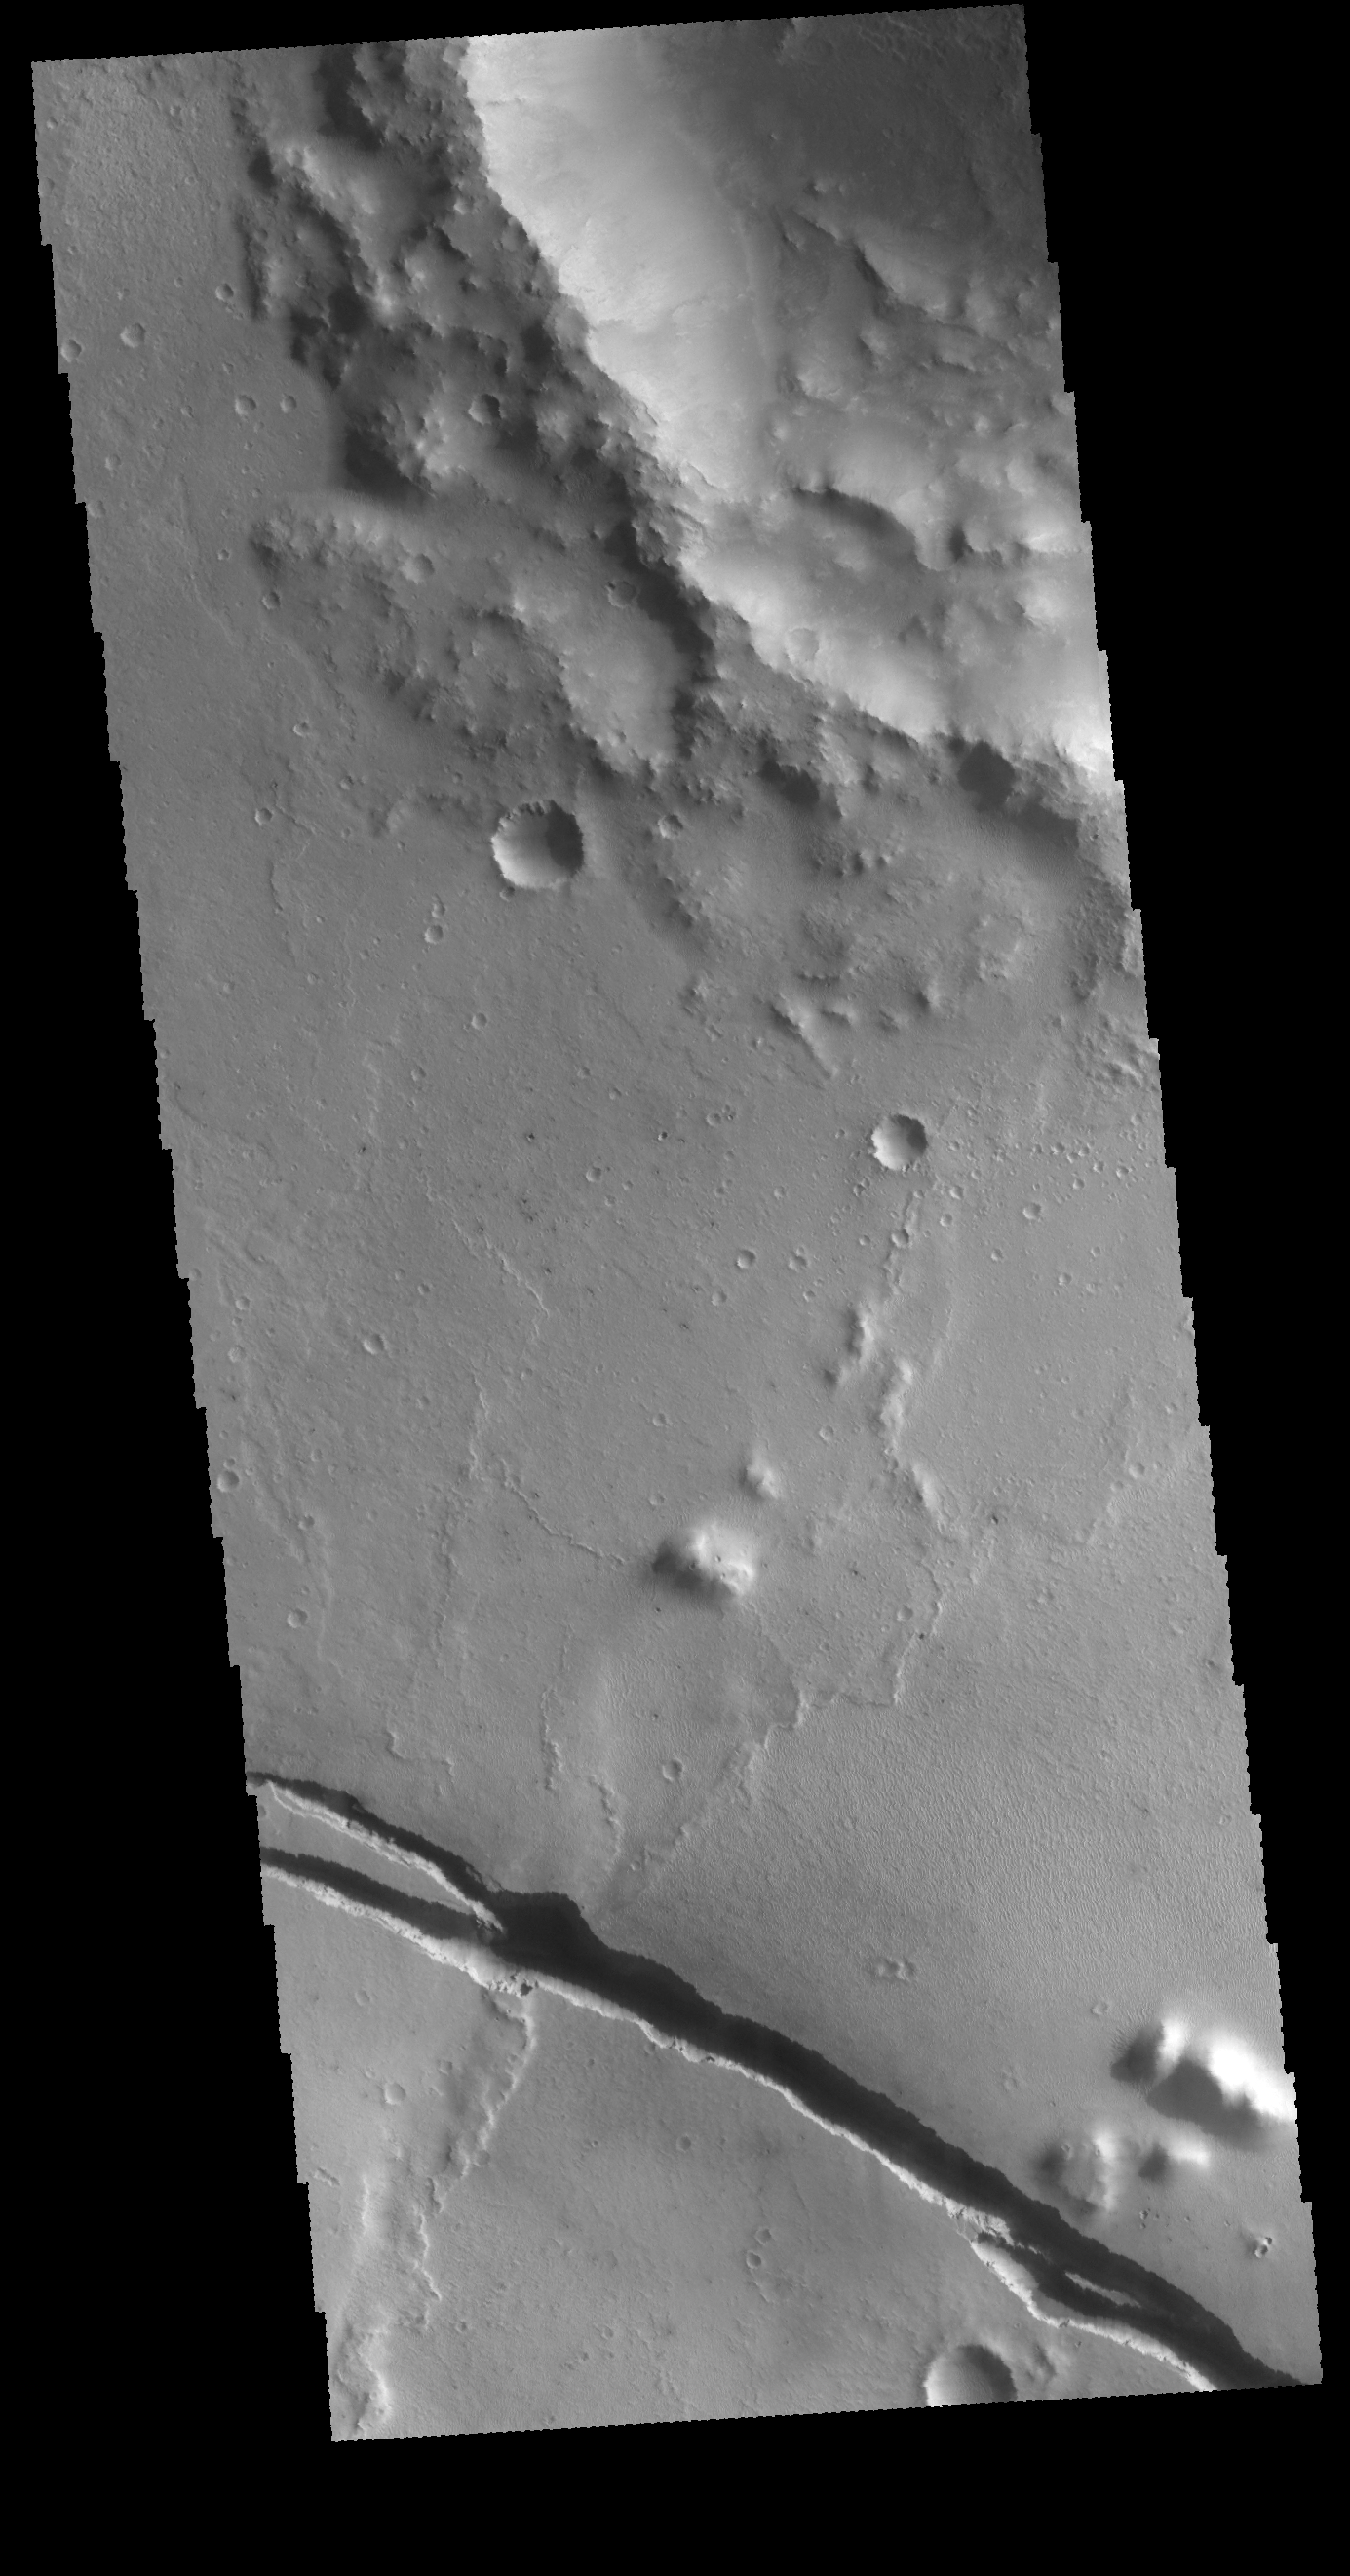

Cerberus Fossae

Today’s VIS image shows a graben that is part of Cerberus Fossae. The graben of Cerberus fossae dissect Tartarus Montes, indicating that the graben formed after the range of hills that comprise Tartarus Montes.

Credit: NASA/JPL-Caltech/ASU